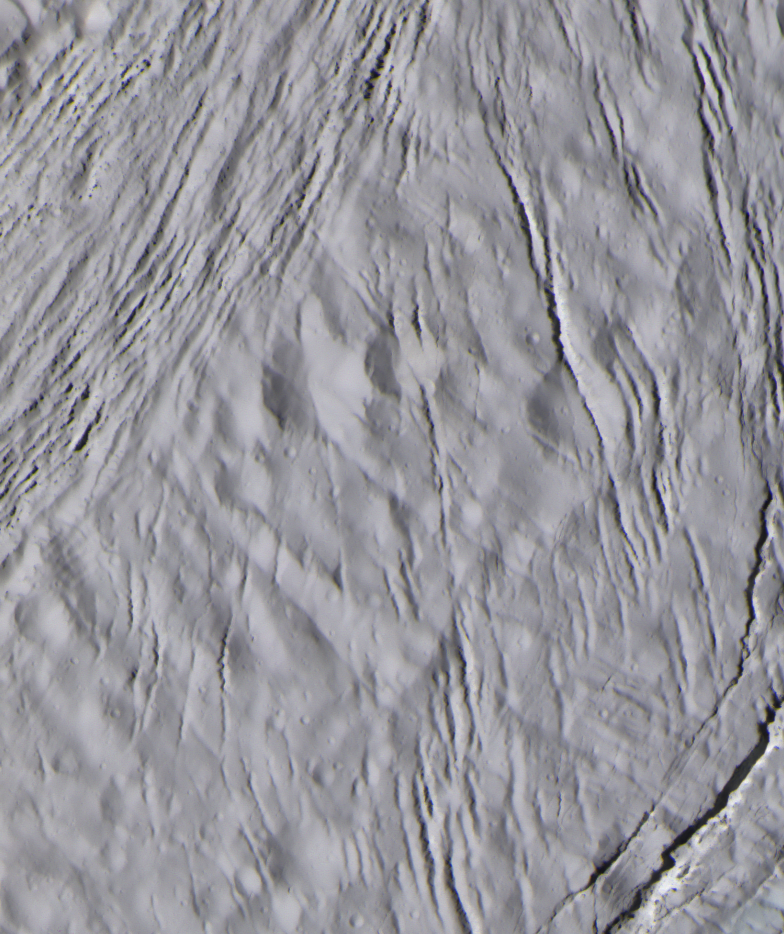

Cracked Face of Enceladus

The finest details on the surface of Saturn’s moon Enceladus are revealed in this 30-meter (100-foot) per-pixel, enhanced-color image taken during Cassini’s closest-ever encounter with Enceladus on March 9, 2005.

The surface of Enceladus is almost uniformly white and even though the natural color of this scene has been exaggerated in intensity, no obvious departure from the uniform hue is apparent. The image was also processed to enhance contrast while avoid saturation of the brightest parts of the scene. Hence, the surface does not have the brightness of fresh snow, as it would appear to the human eye.

The Sun is illuminating the surface from the left of the image and at a low enough angle that the rugged ridge crests near upper left (which range in height from 50 to 100 meters or 164 to 328 feet) cast dramatic shadows, as at the top center of the image. The origin of the very small dark spots in the ridged terrain is uncertain. They could be shadows cast by small, building-sized outcrops (approximately 60-meter or 200-feett high) just at the limits of resolution.

Intriguingly, the craters in this scene are quite subdued, indicating that they have been degraded by some process. The craters clearly predate most of the fractures.

Additionally, multiple sets of fractures running in different directions can be seen. One set above the lower right has a gentle appearance similar to that of the craters. In contrast, the fractures running along the left are fresher. By studying differences in the morphology and patterns of the fractures, scientists will be able to learn about Enceladus’ crust and how it, and geologic processes acting within it, have changed over time.

Images obtained using red, green and blue spectral filters were combined to create this view. The image was taken with the Cassini spacecraft narrow-angle camera at a distance of approximately 5,200 kilometers (3,200 miles) from Enceladus and at a Sun-Enceladus-spacecraft, or phase, angle of 39 degrees. The scene is centered on a region at -3 degrees latitude and 218 degrees longitude.

The Cassini-Huygens mission is a cooperative project of NASA, the European Space Agency and the Italian Space Agency. The Jet Propulsion Laboratory, a division of the California Institute of Technology in Pasadena, manages the mission for NASA’s Science Mission Directorate, Washington, D.C. The Cassini orbiter and its two onboard cameras were designed, developed and assembled at JPL. The imaging team is based at the Space Science Institute, Boulder, Colo.

Credit: NASA/JPL/Space Science Institute